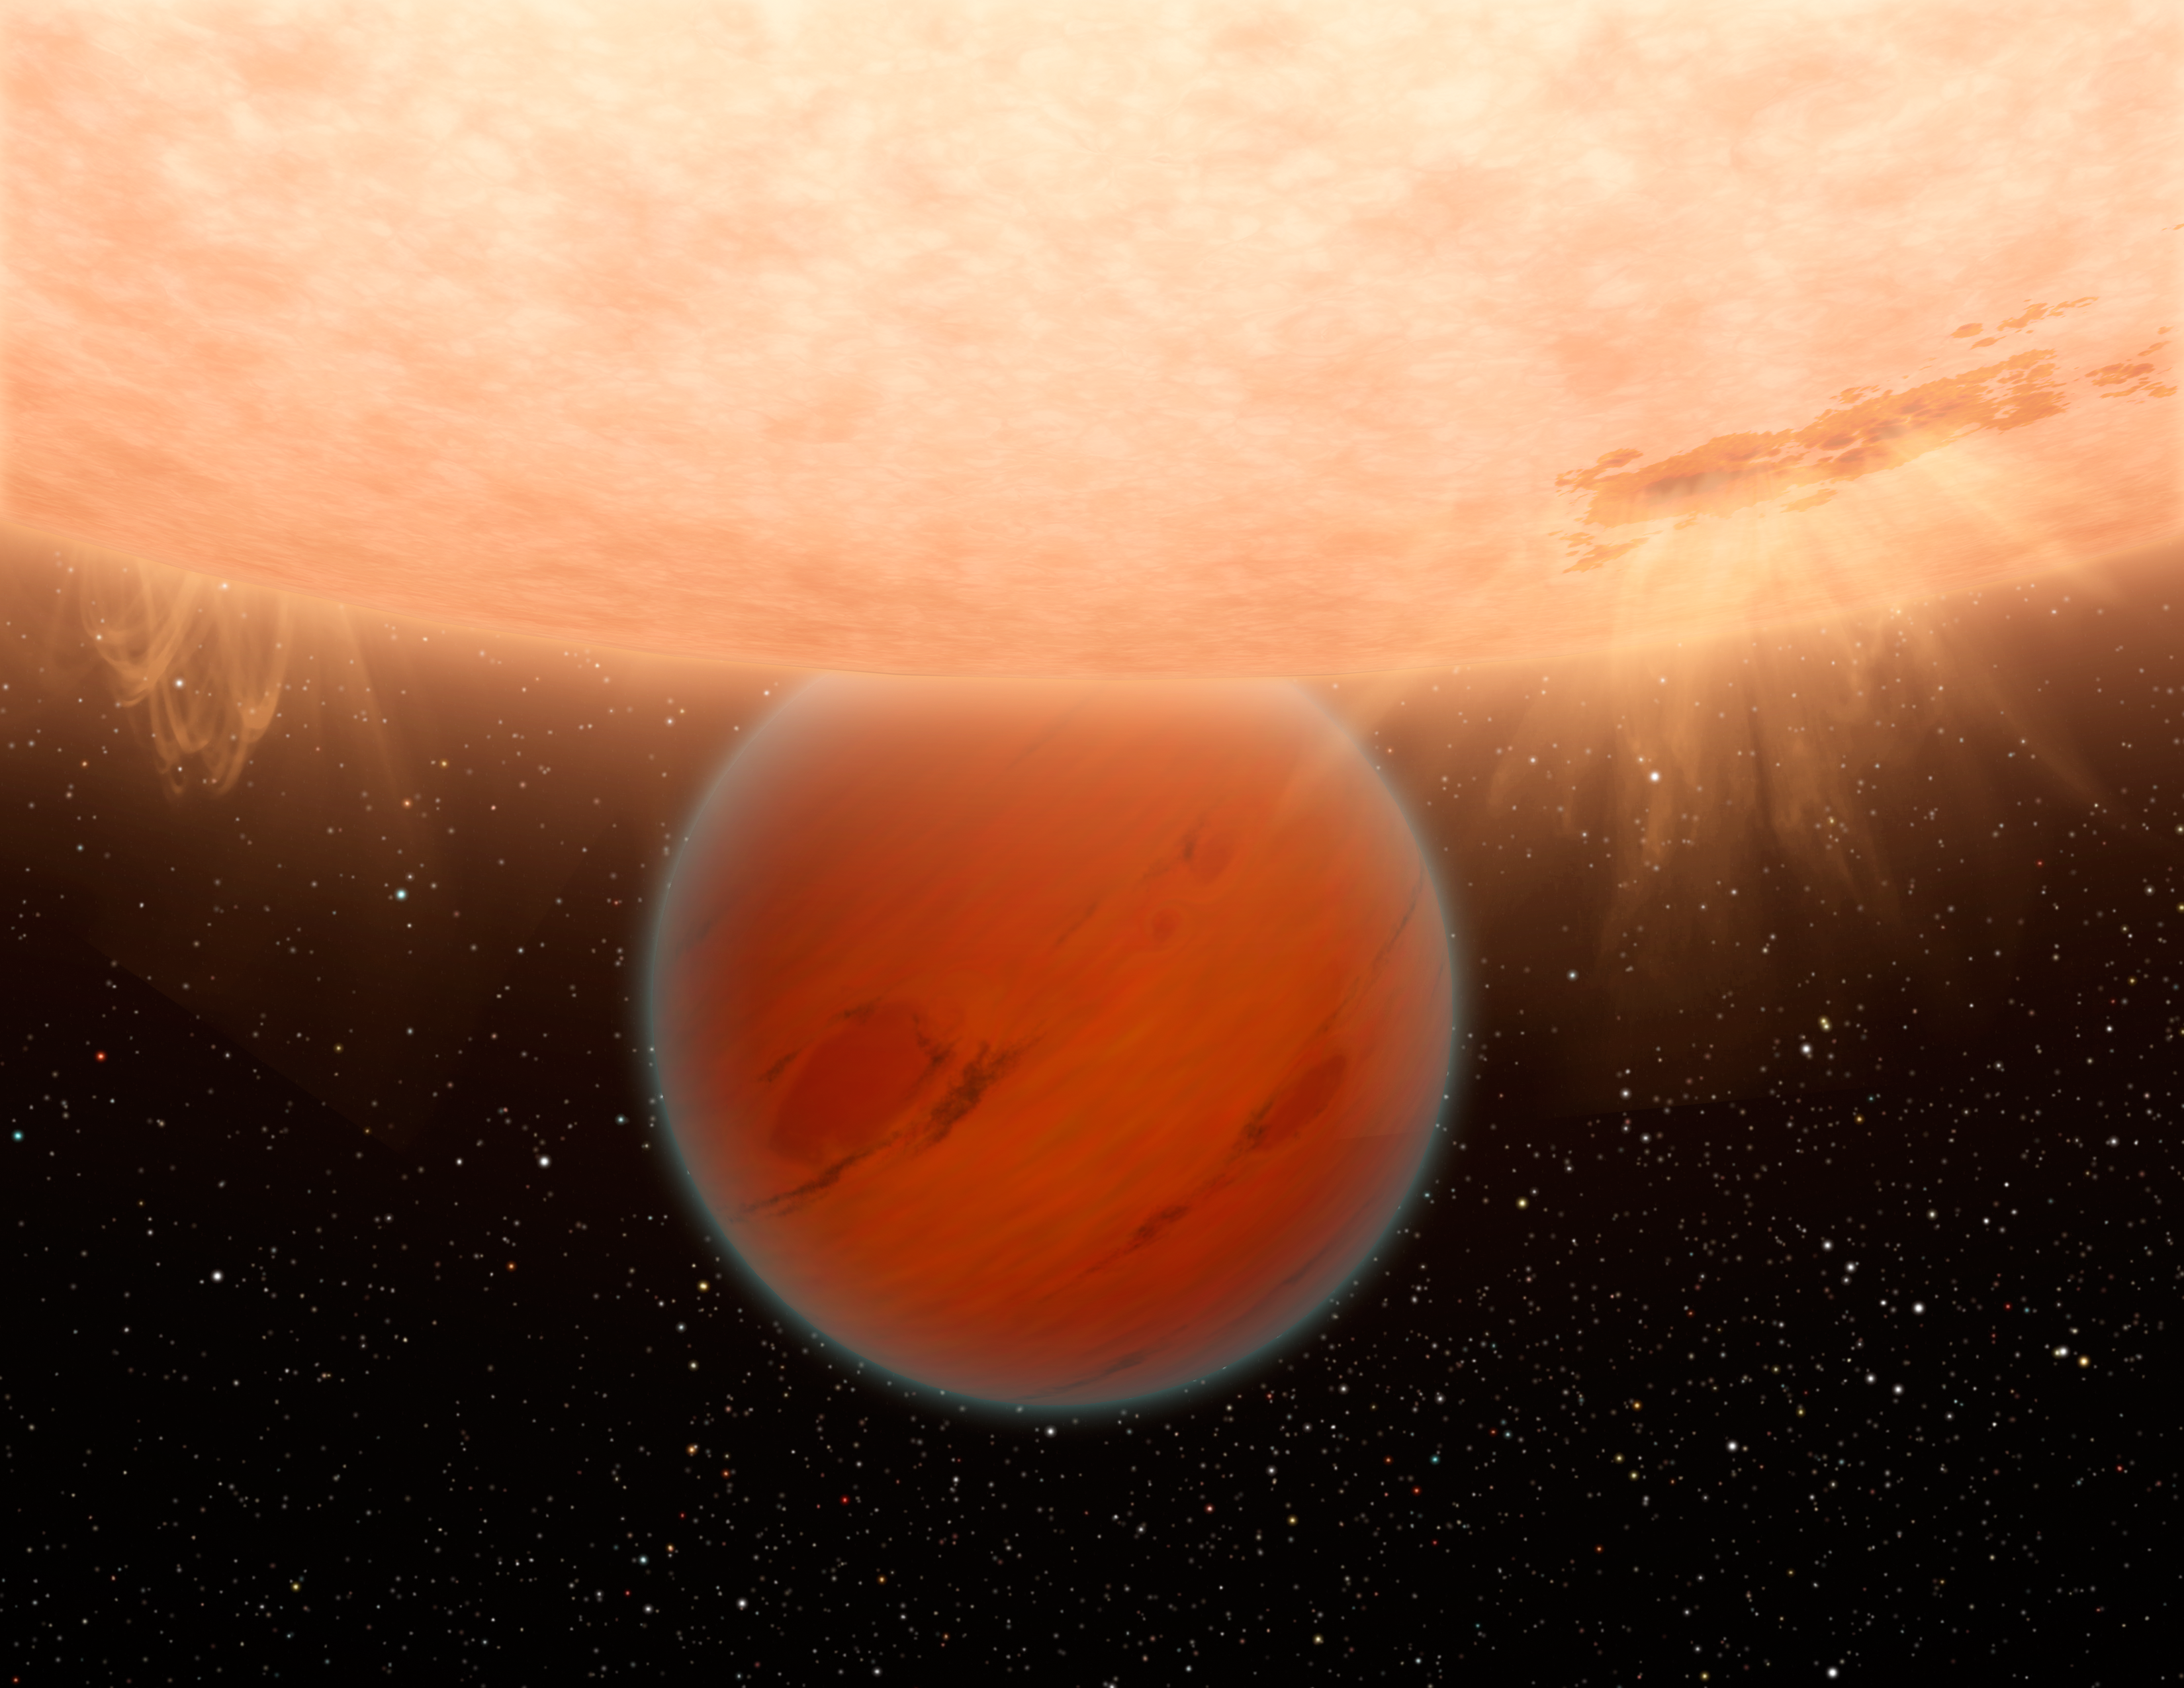

Exotic Exoplanet

An unusual, methane-free world is partially eclipsed by its star in this artist's concept. NASA's Spitzer Space Telescope has found evidence that a hot, Neptune-sized planet orbiting a star beyond our sun lacks methane -- an ingredient common to many planets in our own solar system.

Models of planetary atmospheres indicate that any world with the common mix of hydrogen, carbon and oxygen, and a temperature up to 1,000 Kelvin (1,340 degrees Fahrenheit) should have a large amount of methane and a small amount of carbon monoxide.

The planet illustrated here, called GJ 436b is about 800 Kelvin (or 980 degrees Fahrenheit) - it was expected to have methane but Spitzer's observations showed it does not.

The finding demonstrates the diversity of exoplanets, and indicates that models of exoplanetary atmospheres need to be revised.

Credit: NASA/JPL-Caltech/R. Hurt (SSC/Caltech)